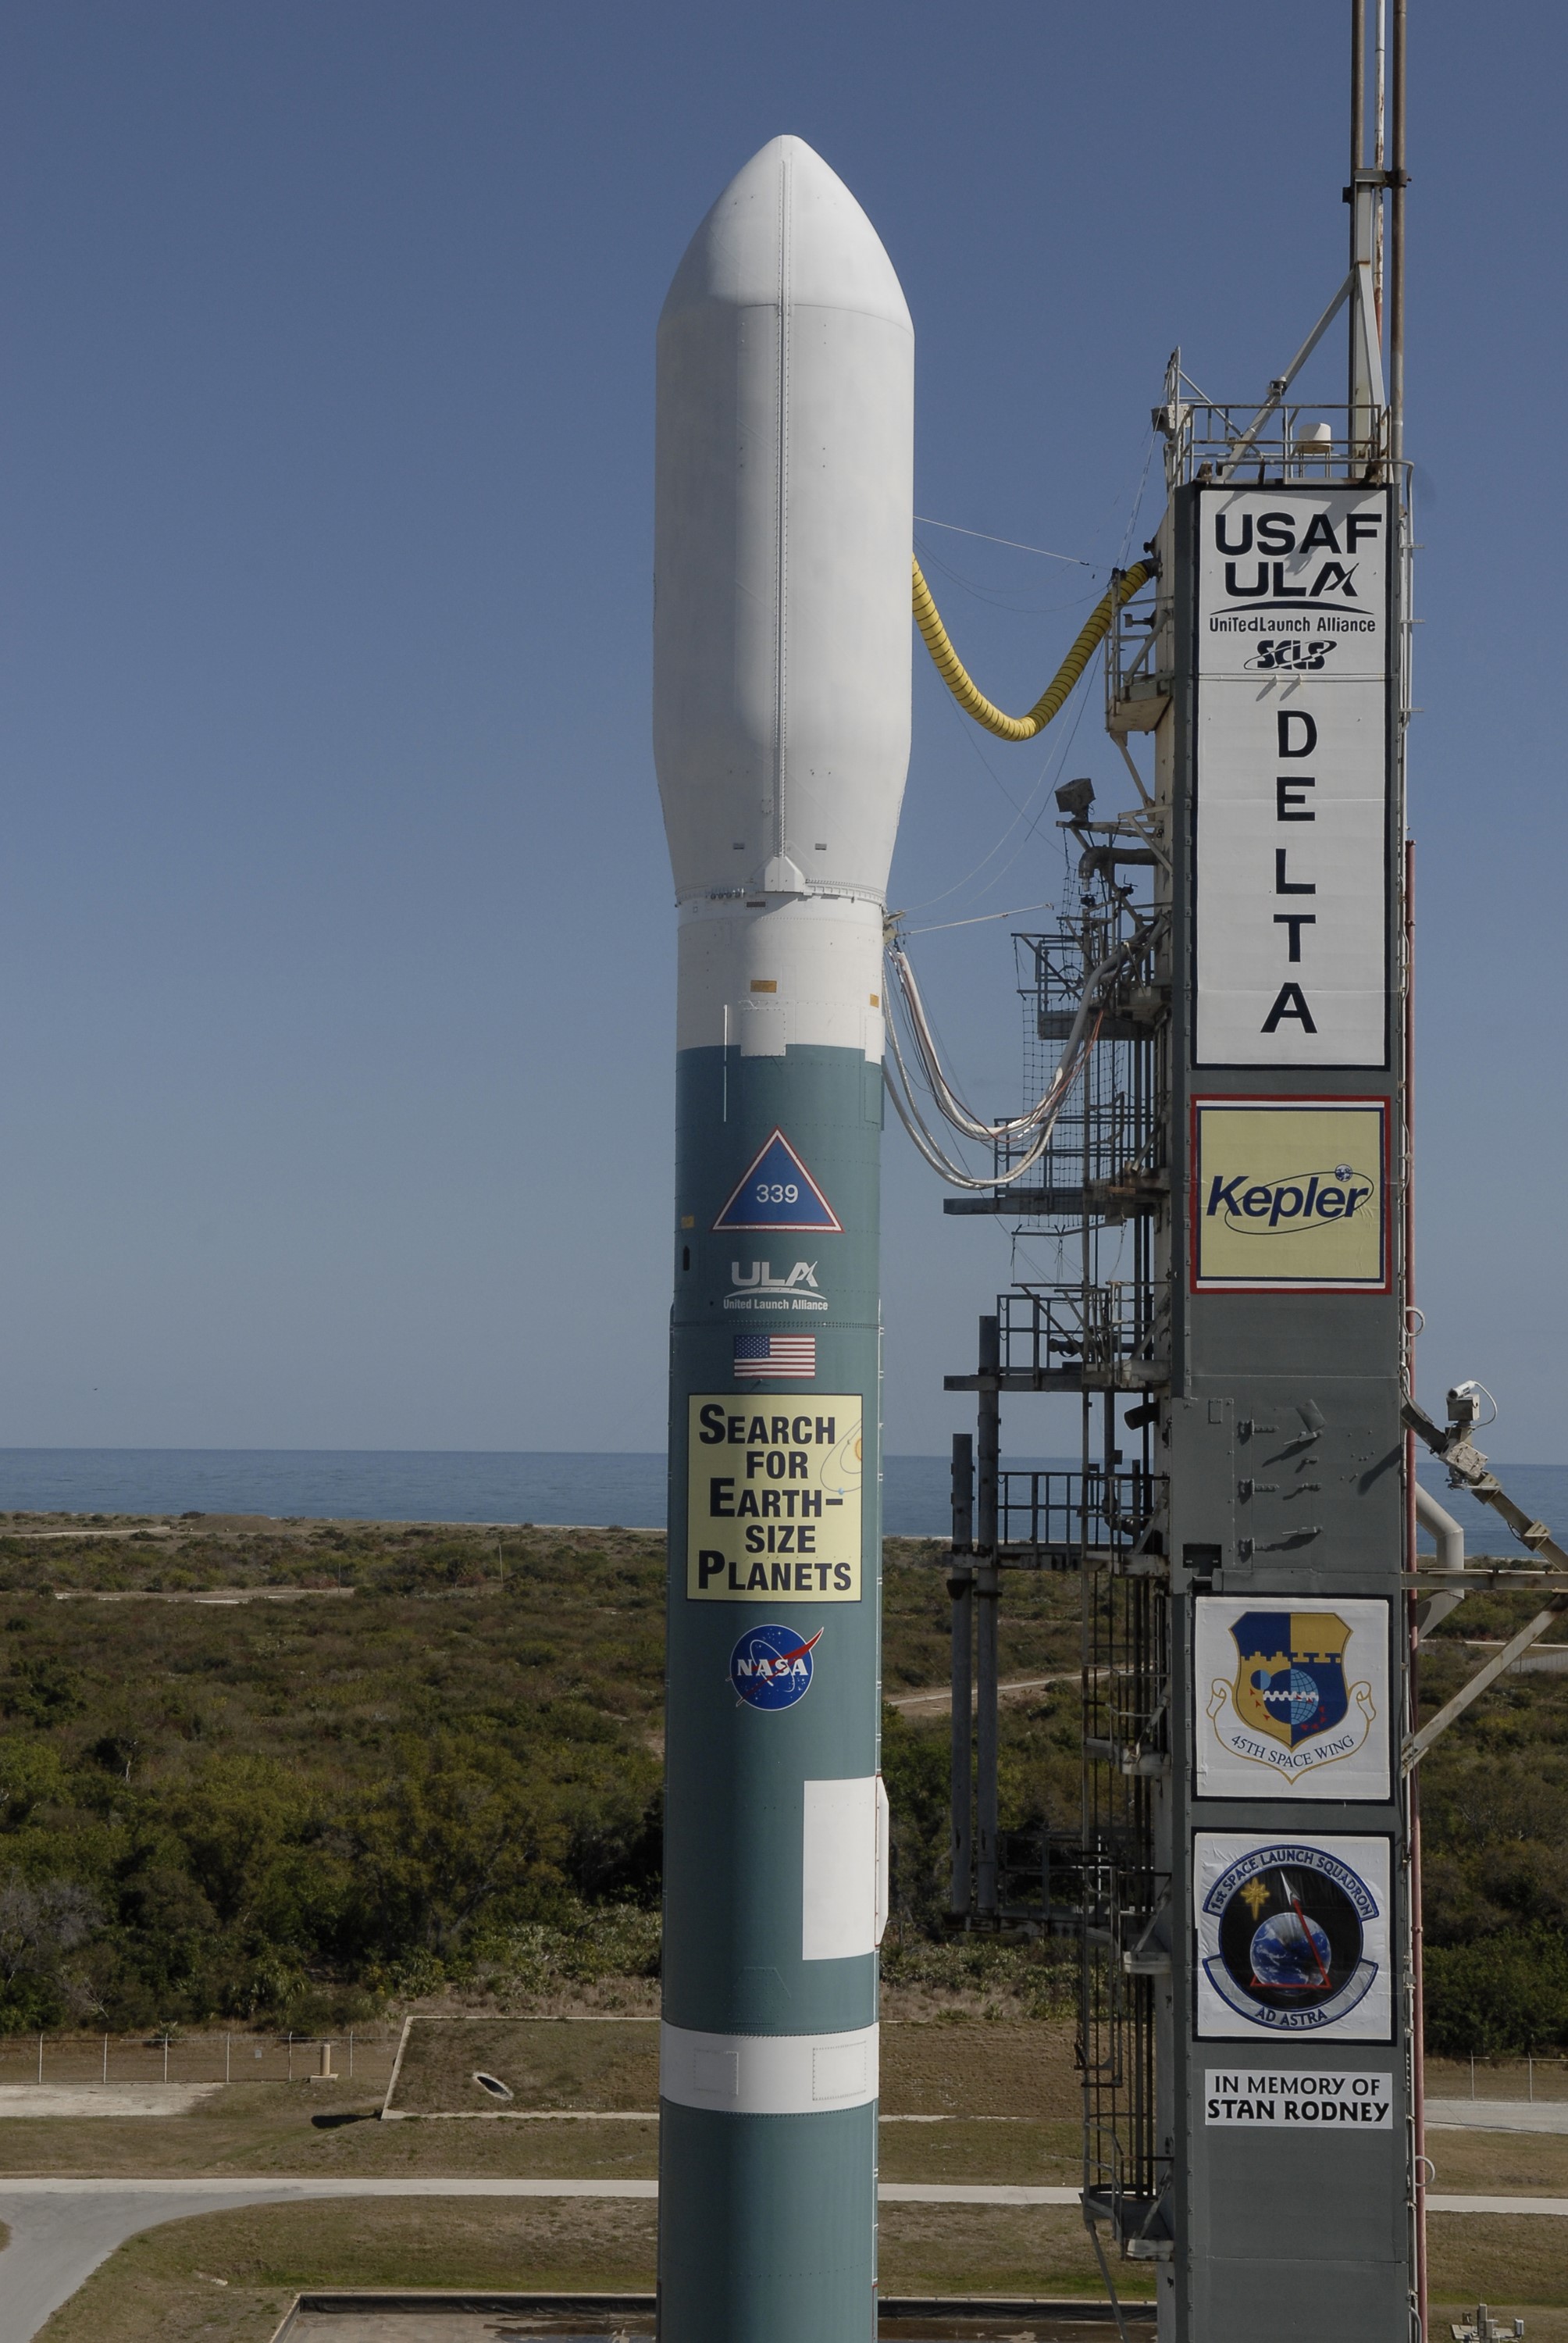

CAPE CANAVERAL, Fla. – Against the backdrop of the Atlantic Ocean, the Delta II 7925 rocket stands ready for launch following rollback of the mobile service tower on Launch Pad 17-B at Cape Canaveral Air Force Station. Atop the rocket is NASA's Kepler spacecraft. Kepler is a spaceborne telescope designed to search the nearby region of our galaxy for Earth-size planets orbiting in the habitable zone of stars like our sun. The habitable zone is the region around a star where temperatures permit water to be liquid on a planet's surface. The challenge for Kepler is to look at a large number of stars in order to statistically estimate the total number of Earth-size planets orbiting sun-like stars in the habitable zone. Kepler will survey more than 100,000 stars in our galaxy.

Credit: NASA/Jack Pfaller